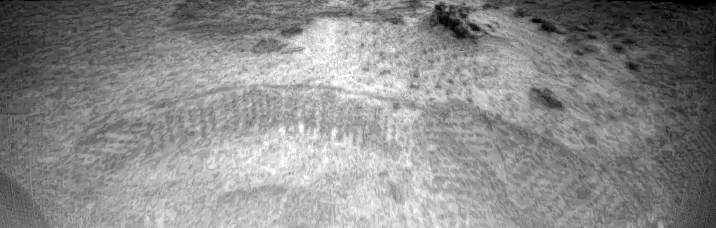

Rover Tracks

Tracks made by the Sojourner rover are visible in this image, taken by one of the cameras aboard Sojourner on Sol 3. The tracks represent the rover maneuvering towards the rock dubbed “Barnacle Bill.” The rover, having exited the lander via the rear ramp, first traveled towards the right portion of the image, and then moved forward towards the left where Barnacle Bill sits. The fact that the rover was making defined tracks indicates that the soil is made up of particles on a micron scale.

Mars Pathfinder was developed and managed by the Jet Propulsion Laboratory (JPL) for the National Aeronautics and Space Administration.

Photojournal note: Sojourner spent 83 days of a planned seven-day mission exploring the Martian terrain, acquiring images, and taking chemical, atmospheric and other measurements. The final data transmission received from Pathfinder was at 10:23 UTC on September 27, 1997. Although mission managers tried to restore full communications during the following five months, the successful mission was terminated on March 10, 1998.

Credit: NASA/JPL